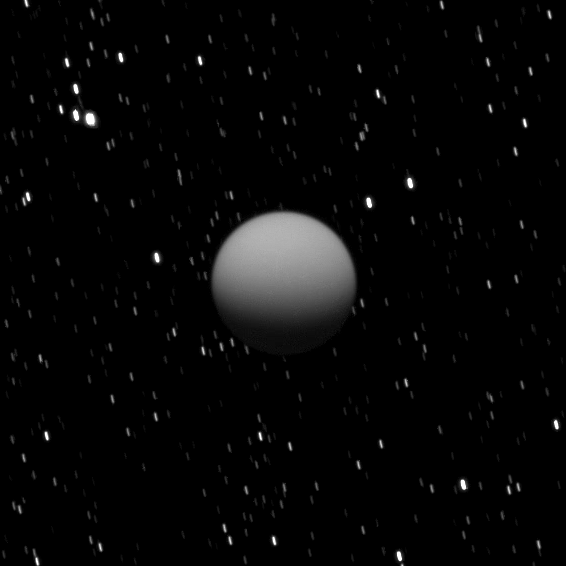

Titan in Eclipse

The Cassini spacecraft captured this image of a dimly lit Titan as Saturn’s largest moon was eclipsed by the planet.

This view looks up toward the south pole of Titan which lies on the terminator about a quarter of the way inward from the right of the visible disk. Lit terrain seen here is on the Saturn-facing side of Titan (5150 kilometers, or 3200 miles across). In Saturn’s shadow, the southern hemisphere of Titan is lit by two sources: sunlight scattered through the planet’s rings and refracted sunlight passing through the edge of Saturn’s atmosphere. A similar view of an eclipse of another moon, Tethys, can be seen in PIA10443.

Stars in this image are smeared by the long camera exposure time of 560 seconds needed to capture the faint light on Titan. The image was taken in visible light with the Cassini spacecraft wide-angle camera on May 7, 2009. The view was acquired at a distance of approximately 667,000 kilometers (414,000 miles) from Titan and at a Sun-Titan-spacecraft, or phase, angle of 58 degrees. Image scale is 40 kilometers (25 miles) per pixel.

The Cassini-Huygens mission is a cooperative project of NASA, the European Space Agency and the Italian Space Agency. The Jet Propulsion Laboratory, a division of the California Institute of Technology in Pasadena, manages the mission for NASA’s Science Mission Directorate, Washington, D.C. The Cassini orbiter and its two onboard cameras were designed, developed and assembled at JPL. The imaging operations center is based at the Space Science Institute in Boulder, Colo.

Credit: NASA/JPL/Space Science Institute